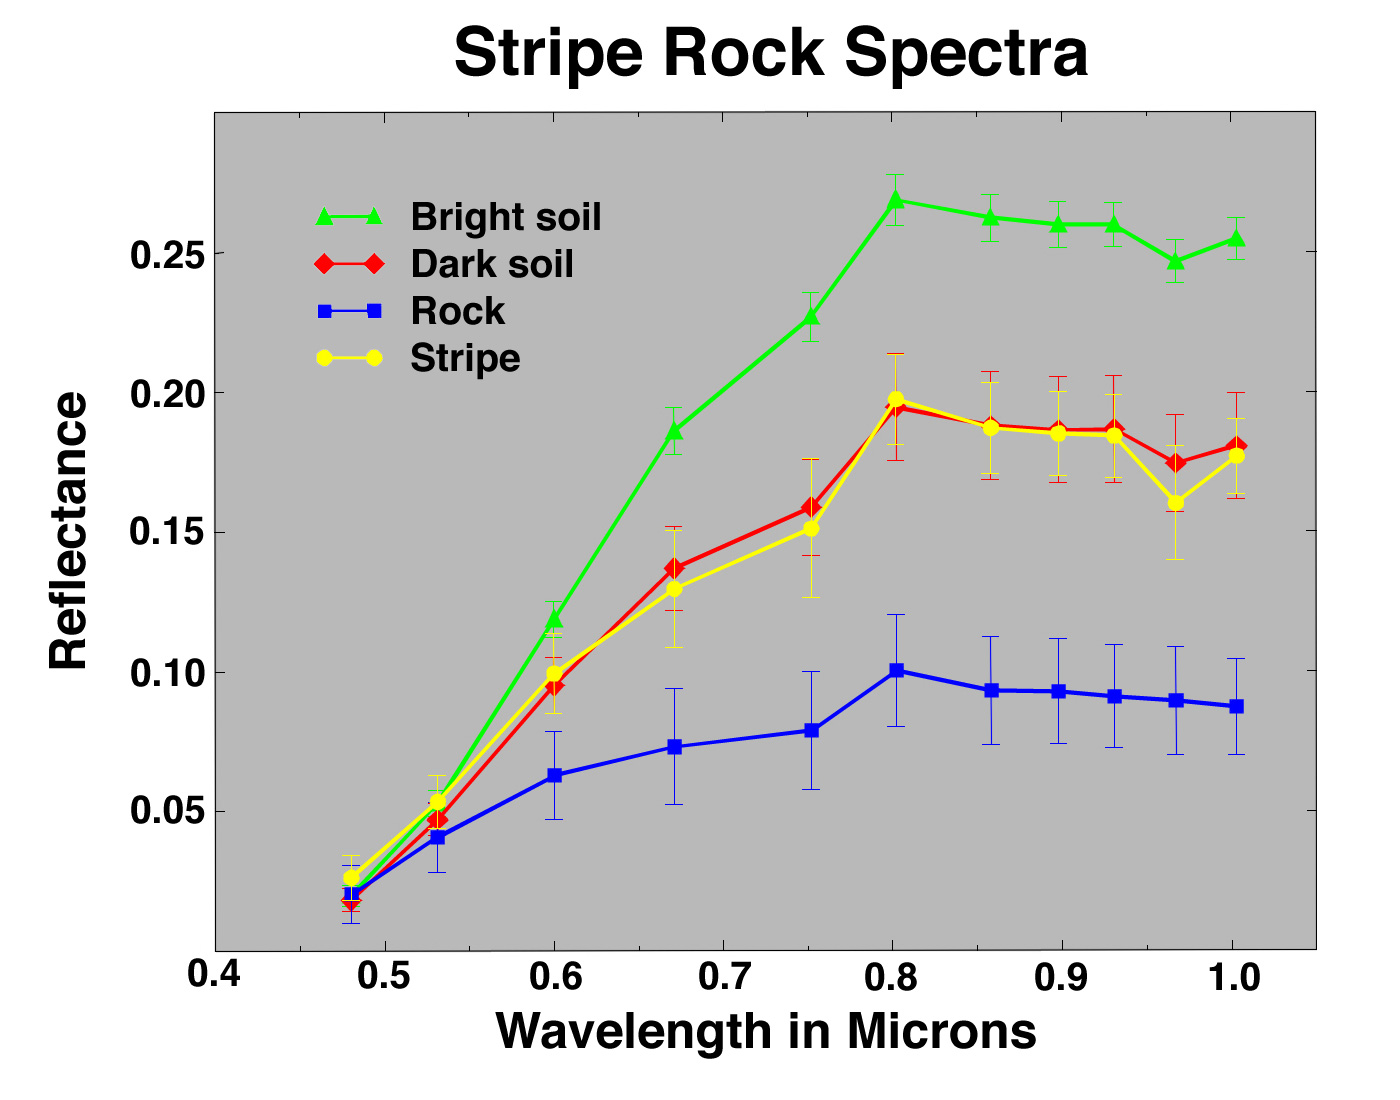

Stripe Rock Spectra

These spectra, color coded to PIA00760 of the rock Stripe, compare color features on the rock with the surrounding soil. Intermediate-colored darker soil in front of the rock (red) is intermediate in its spectral properties to the relatively unweathered rock face (blue) and the bright red soil forming the drift (green). The vertical stripe on the rock face closely resembles the dark intermediate soil, suggesting that the stripe may result from trapping of drift material in a fracture in the rock.

Mars Pathfinder is the second in NASA’s Discovery program of low-cost spacecraft with highly focused science goals. The Jet Propulsion Laboratory, Pasadena, CA, developed and manages the Mars Pathfinder mission for NASA’s Office of Space Science, Washington, D.C. The Imager for Mars Pathfinder (IMP) was developed by the University of Arizona Lunar and Planetary Laboratory under contract to JPL. Peter Smith is the Principal Investigator. JPL is an operating division of the California Institute of Technology (Caltech).

Photojournal note: Sojourner spent 83 days of a planned seven-day mission exploring the Martian terrain, acquiring images, and taking chemical, atmospheric and other measurements. The final data transmission received from Pathfinder was at 10:23 UTC on September 27, 1997. Although mission managers tried to restore full communications during the following five months, the successful mission was terminated on March 10, 1998.

Credit: NASA/JPL/Johns Hopkins University